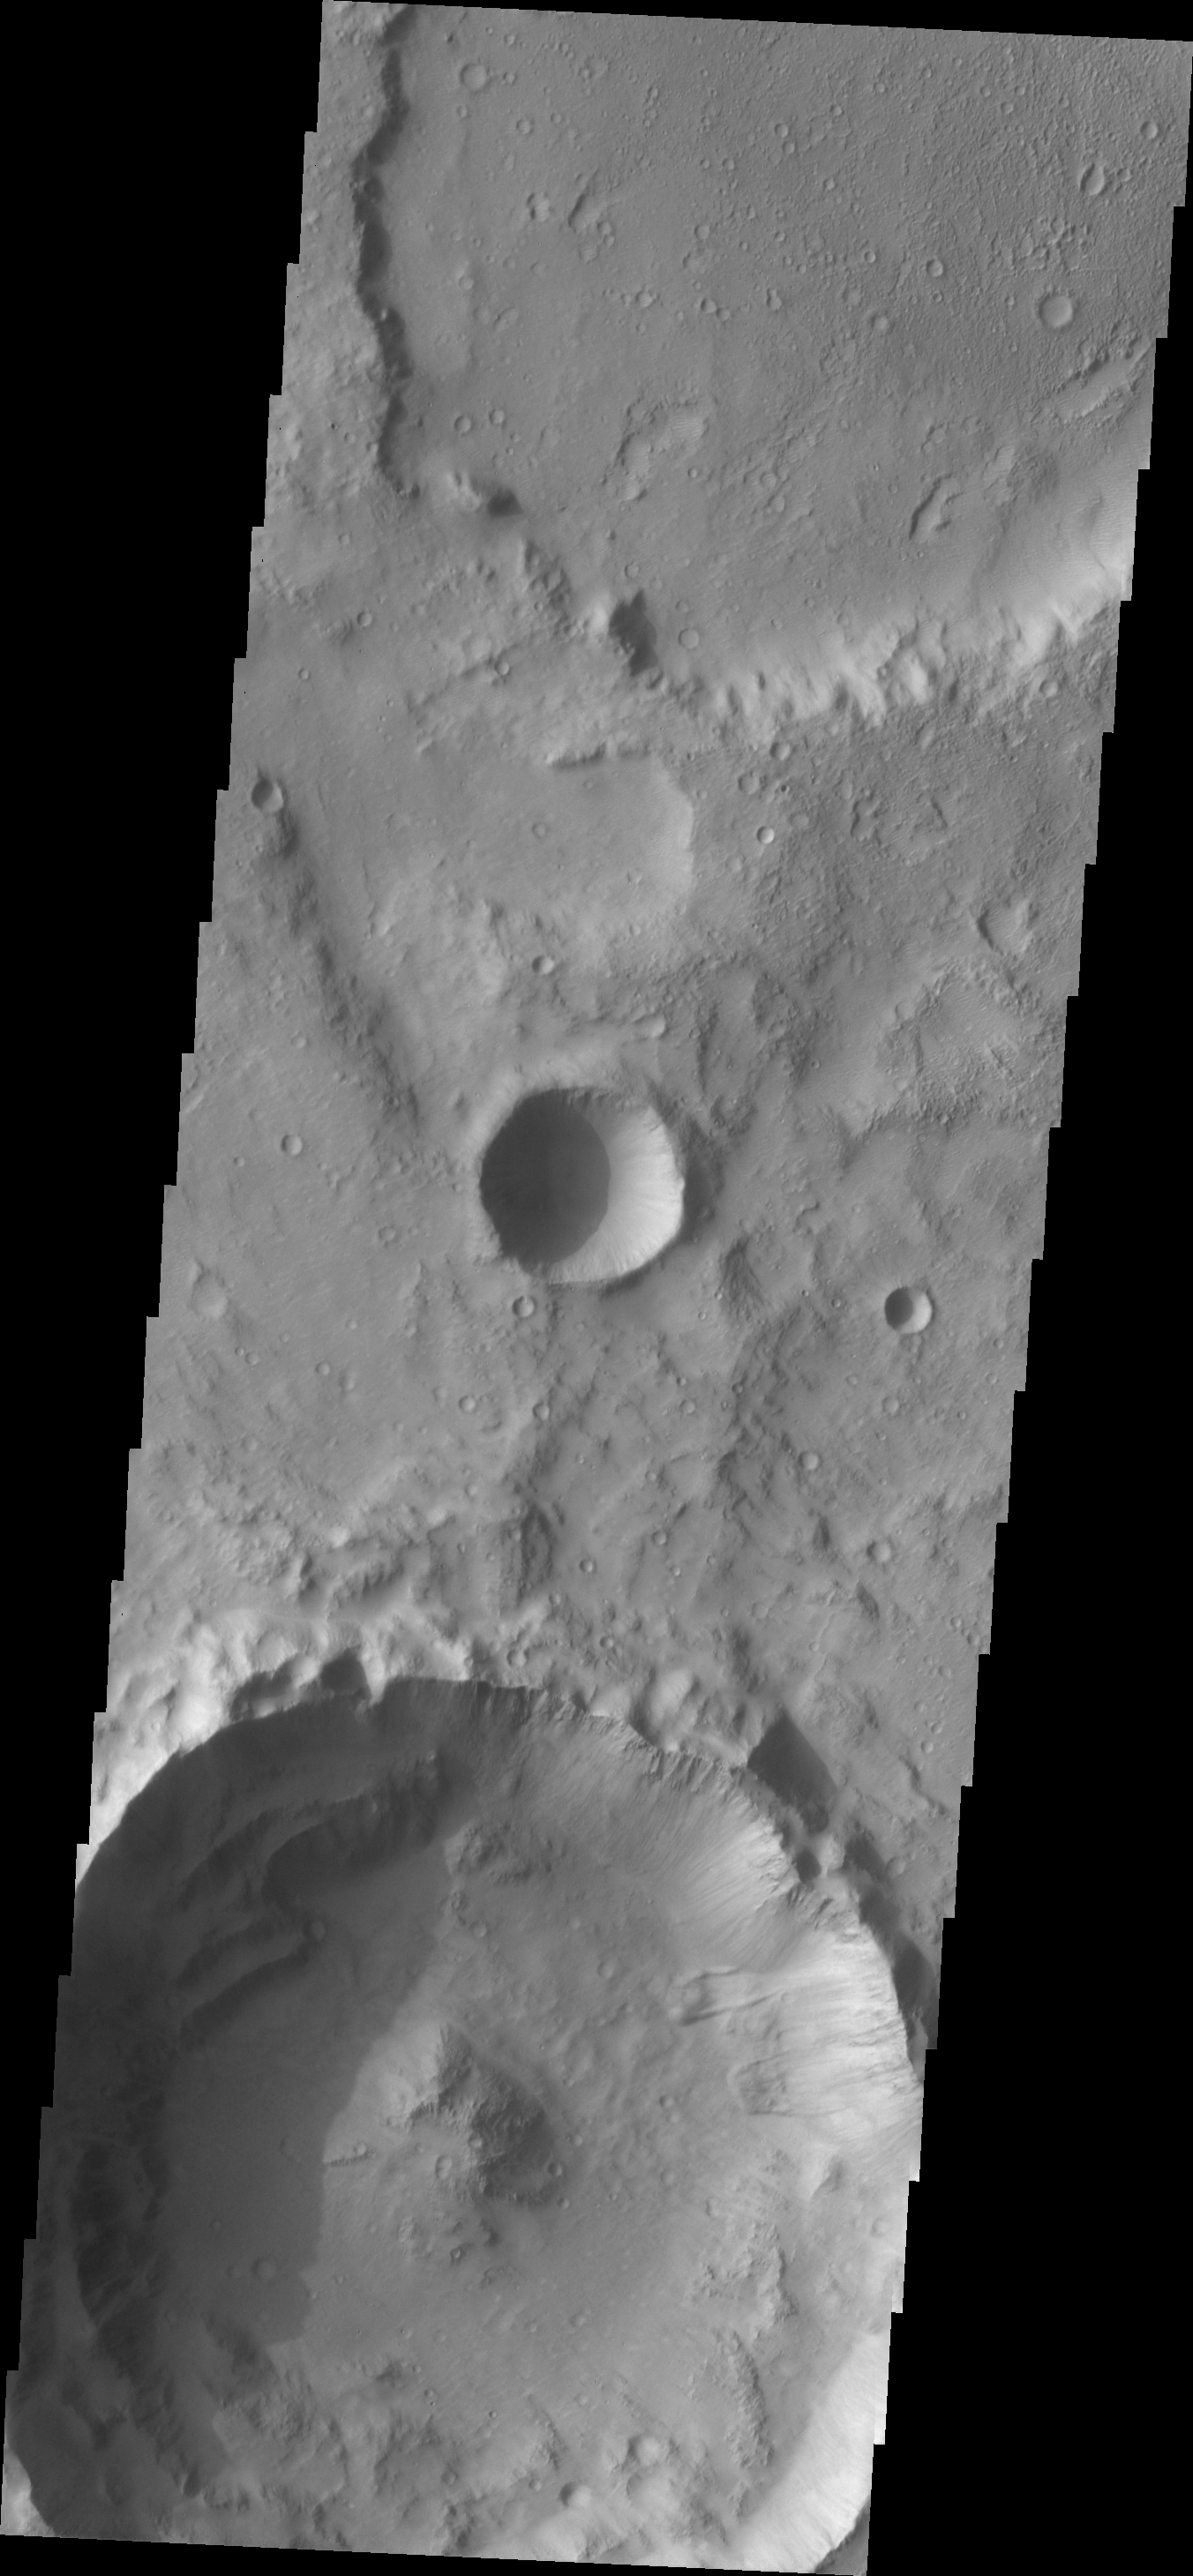

Landslides

Two landslides are located on the rim of this unnamed crater in Tyrrhena Terra.

Image information: VIS instrument. Latitude 1.1N, Longitude 97.2E. 18 meter/pixel resolution.

Please see the THEMIS Data Citation Note for details on crediting THEMIS images.

Note: this THEMIS visual image has not been radiometrically nor geometrically calibrated for this preliminary release. An empirical correction has been performed to remove instrumental effects. A linear shift has been applied in the cross-track and down-track direction to approximate spacecraft and planetary motion. Fully calibrated and geometrically projected images will be released through the Planetary Data System in accordance with Project policies at a later time.

NASA’s Jet Propulsion Laboratory manages the 2001 Mars Odyssey mission for NASA’s Office of Space Science, Washington, D.C. The Thermal Emission Imaging System (THEMIS) was developed by Arizona State University, Tempe, in collaboration with Raytheon Santa Barbara Remote Sensing. The THEMIS investigation is led by Dr. Philip Christensen at Arizona State University. Lockheed Martin Astronautics, Denver, is the prime contractor for the Odyssey project, and developed and built the orbiter. Mission operations are conducted jointly from Lockheed Martin and from JPL, a division of the California Institute of Technology in Pasadena.

Credit: NASA/JPL/ASU